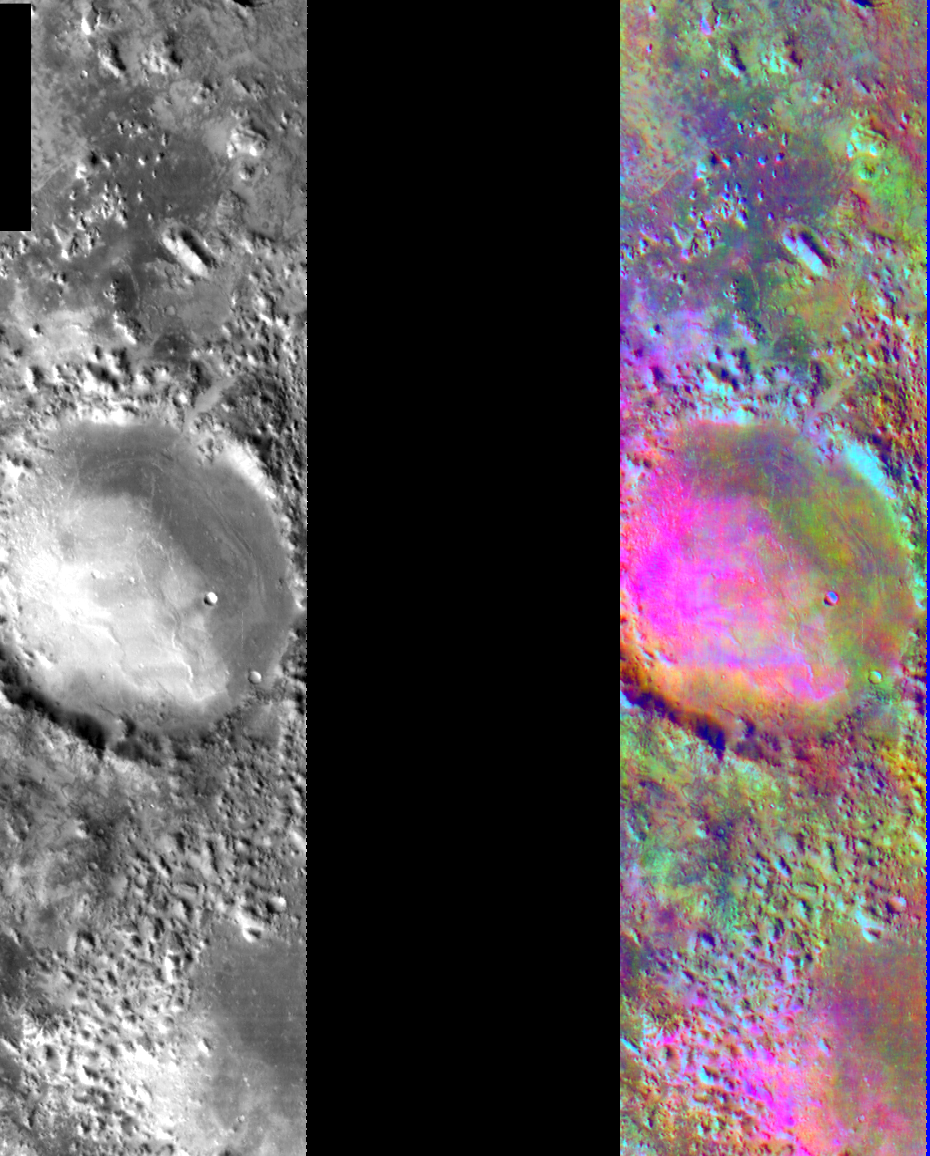

Basaltic Crater in Color IR

Released August 6, 2004

This image shows two representations of the same infra-red image near Nili Fosse in the Isidis region of Mars. On the left is a grayscale image showing surface temperature, and on the right is a false-color composite made from 3 individual THEMIS bands. The false-color image is colorized using a technique called decorrelation stretch (DCS), which emphasizes the spectral differences between the bands to highlight compositional variations.In many cases craters trap sand in their topographic depressions, interrupting the sand’s migration across the Martian surface. This image is particularly interesting because there appears to be more than 1 type of sand in the bottom of this crater and in the hummocky terrain near the bottom of the image. The pink/magenta areas are characteristic of a basaltic composition, but there are also orange areas that are likely caused by the presence of andesite. These two compositions, basalt and andesite, are some of the most common found on Mars.

Image information: IR instrument. Latitude 24, Longitude 80.7 East (297.3 West). 100 meter/pixel resolution.

Note: this THEMIS visual image has not been radiometrically nor geometrically calibrated for this preliminary release. An empirical correction has been performed to remove instrumental effects. A linear shift has been applied in the cross-track and down-track direction to approximate spacecraft and planetary motion. Fully calibrated and geometrically projected images will be released through the Planetary Data System in accordance with Project policies at a later time.

NASA’s Jet Propulsion Laboratory manages the 2001 Mars Odyssey mission for NASA’s Office of Space Science, Washington, D.C. The Thermal Emission Imaging System (THEMIS) was developed by Arizona State University, Tempe, in collaboration with Raytheon Santa Barbara Remote Sensing. The THEMIS investigation is led by Dr. Philip Christensen at Arizona State University. Lockheed Martin Astronautics, Denver, is the prime contractor for the Odyssey project, and developed and built the orbiter. Mission operations are conducted jointly from Lockheed Martin and from JPL, a division of the California Institute of Technology in Pasadena.

Credit: NASA/JPL/Arizona State University